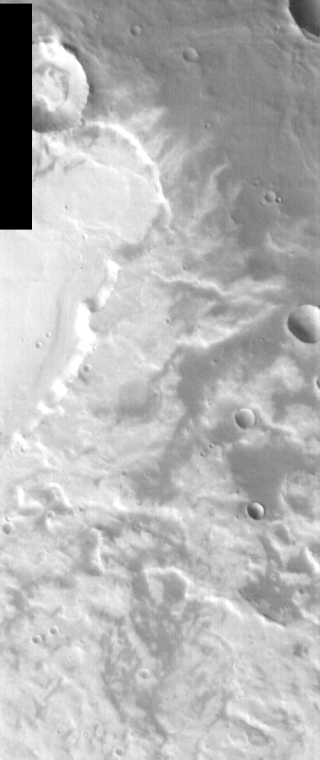

THEMIS Images as Art #11

Released 16 February 2004

Humanity is a very visual species. We rely on our eyes to tell us what is going on in the world around us. Put any image in front of a person and that person will examine the picture looking for anything familiar. Even if the examiner has no idea what he/she is looking at in a picture, he/she will still be able to make a statement about the picture, usually preceded by the words “it looks like…” The image above is part of the surface of Mars, but is presented for its artistic value rather than its scientific value. When first viewed, this image solicited a statement that “it looks like…” something seen in everyday life.

Last week, we were looking at water scenes. Today we’ll go to the other extreme – this image brings to mind a roaring fire.

Note: this THEMIS visual image has not been radiometrically nor geometrically calibrated for this preliminary release. An empirical correction has been performed to remove instrumental effects. A linear shift has been applied in the cross-track and down-track direction to approximate spacecraft and planetary motion. Fully calibrated and geometrically projected images will be released through the Planetary Data System in accordance with Project policies at a later time.

NASA’s Jet Propulsion Laboratory manages the 2001 Mars Odyssey mission for NASA’s Office of Space Science, Washington, D.C. The Thermal Emission Imaging System (THEMIS) was developed by Arizona State University, Tempe, in collaboration with Raytheon Santa Barbara Remote Sensing. The THEMIS investigation is led by Dr. Philip Christensen at Arizona State University. Lockheed Martin Astronautics, Denver, is the prime contractor for the Odyssey project, and developed and built the orbiter. Mission operations are conducted jointly from Lockheed Martin and from JPL, a division of the California Institute of Technology in Pasadena.

Credit: NASA/JPL/Arizona State University